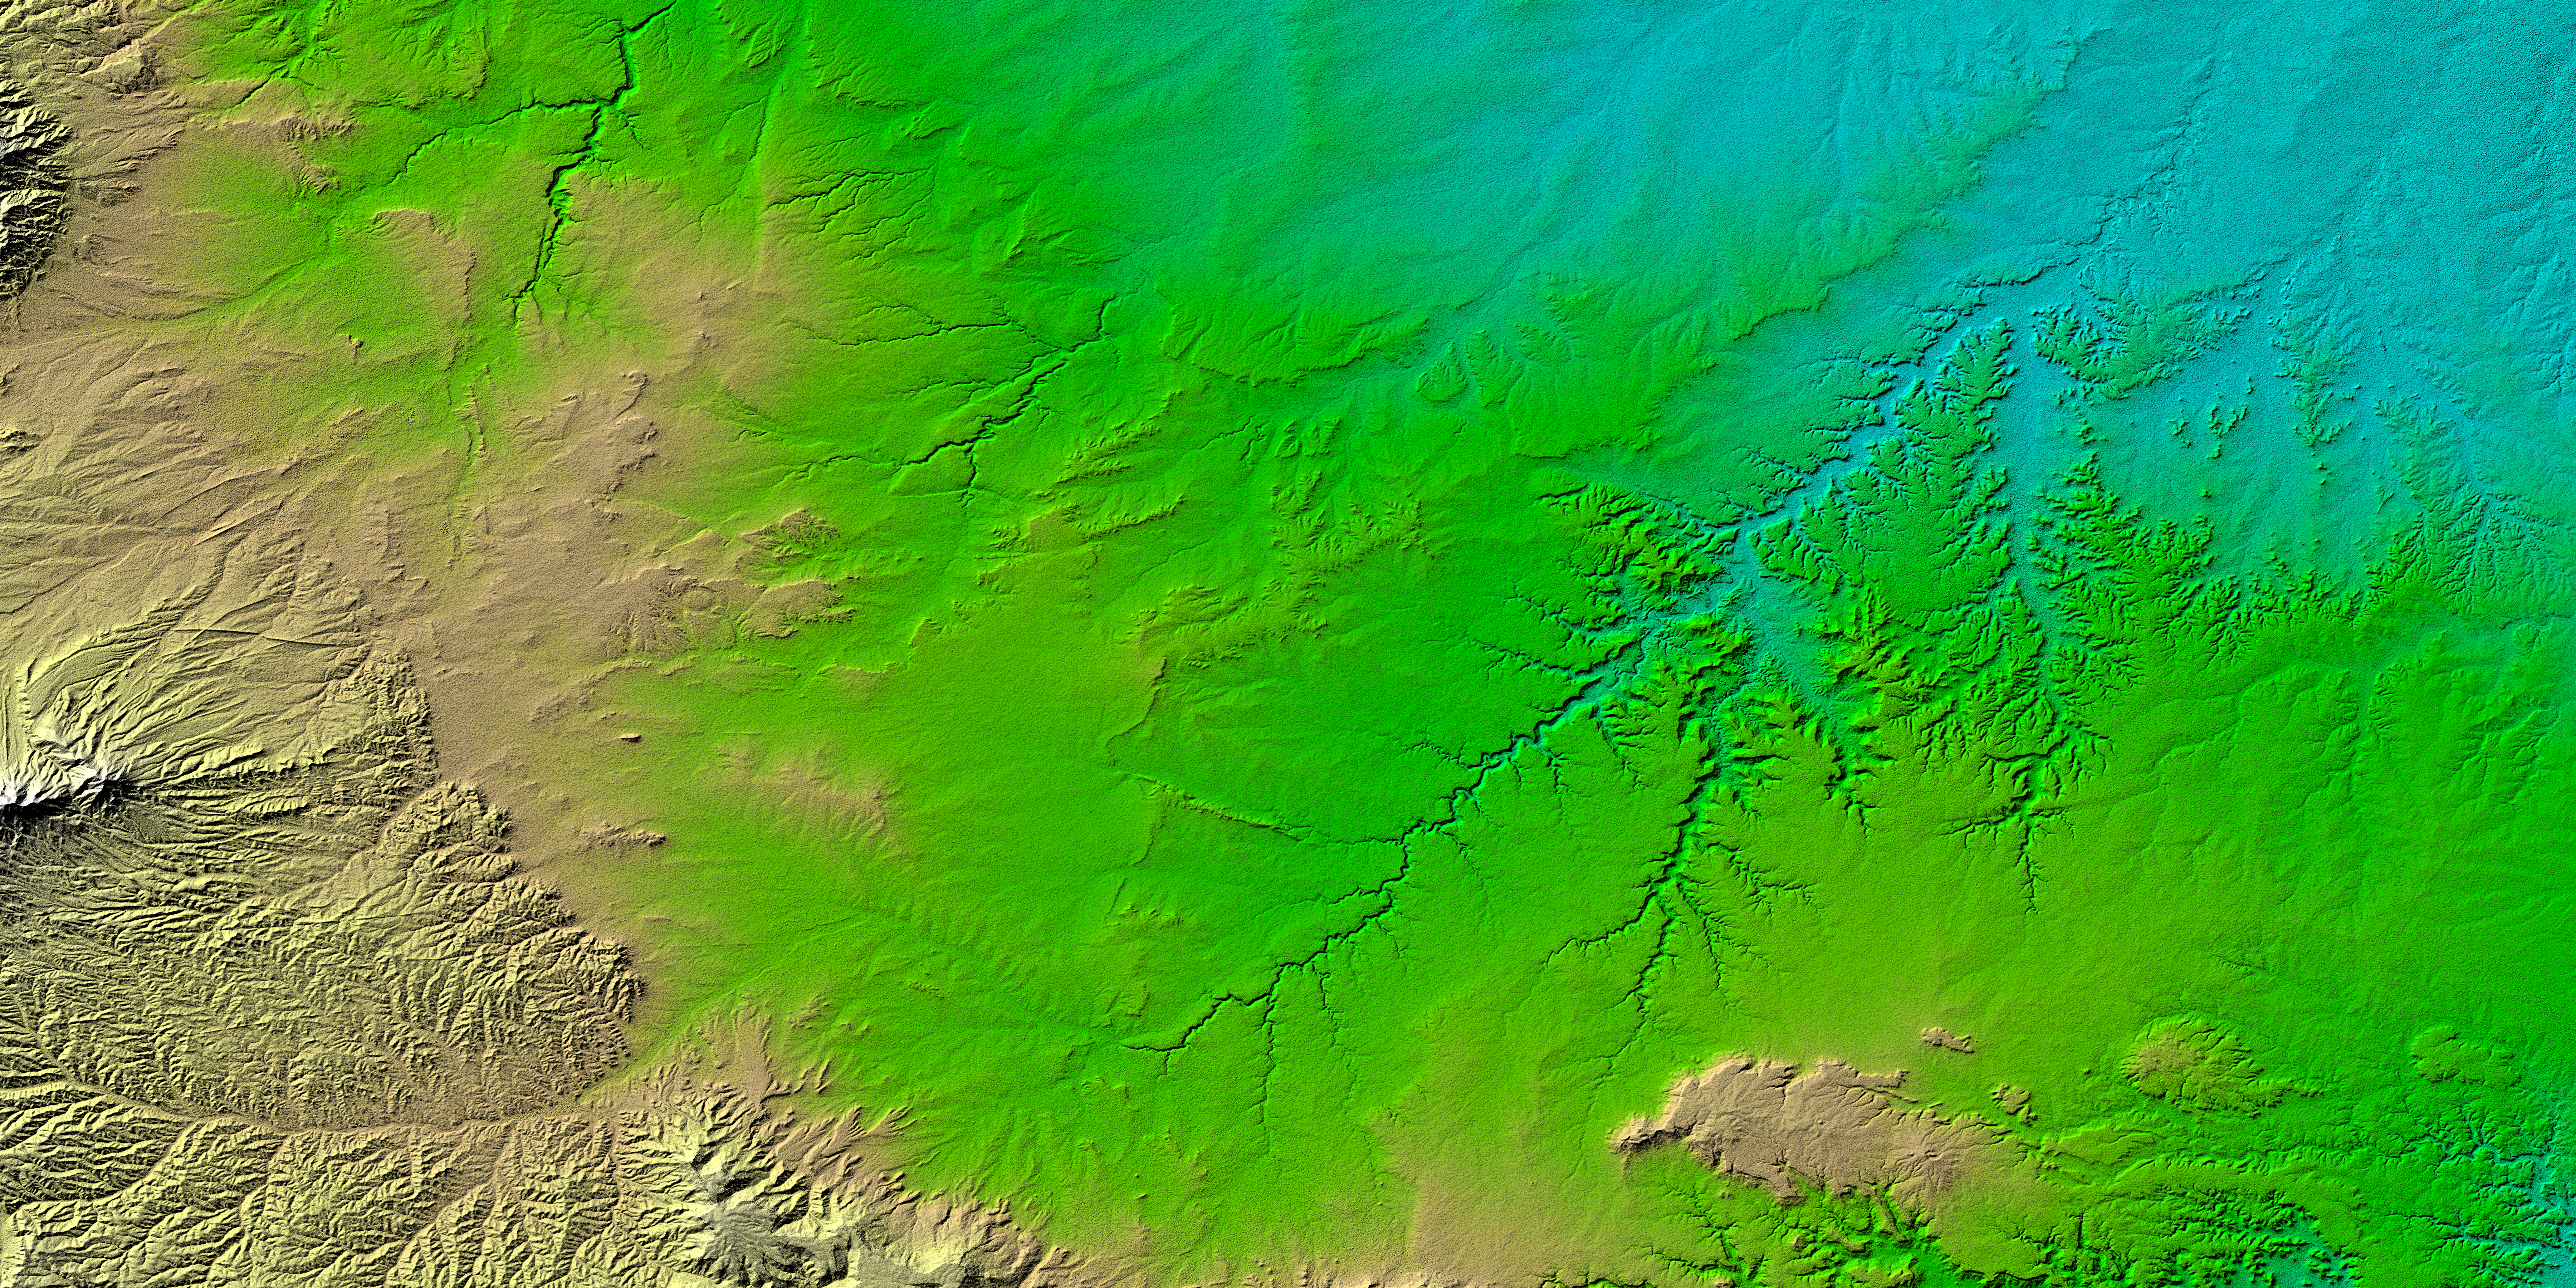

SRTM Colored Height and Shaded Relief: Piñon Canyon region, Colorado

Erosional features are prominent in this view of southern Colorado taken by the Shuttle Radar Topography Mission (SRTM). The area covers about 20,000 square kilometers and is located about 50 kilometers south of Pueblo, Colorado. The prominent mountains near the left edge of the image are the Spanish Peaks, remnants of a 20 million year old volcano. Rising 2,100 meters (7,000 ft) above the plains to the east, these igneous rock formations with intrusions of eroded sedimentary rock historically served as guiding landmarks for travelers on the Mountain Branch of the Santa Fe Trail.

Near the center of the image is the Piñon Canyon Maneuver Site, a training area for soldiers of the U.S. Army from nearby Fort Carson. The site supports a diverse ecosystem with large numbers of big and small game, fisheries, non-game wildlife, forest, range land and mineral resources. It is bounded on the east by the dramatic topography of the Purgatoire River Canyon, a 100 meter (328 foot) deep scenic red canyon with flowing streams, sandstone formations, and exposed geologic processes.

Two visualization methods were combined to produce this image: shading and color coding of topographic height. The shade image was derived by computing topographic slope in the northwest-southeast direction. Southern slopes appear bright and northern slopes appear dark. Color coding is directly related to topographic height, with blue and green at the lower elevations, rising through yellow and brown to white at the highest elevations.

Elevation data used in this image was acquired by the Shuttle Radar Topography Mission (SRTM) aboard the Space Shuttle Endeavour, launched on February 11, 2000. SRTM used the same radar instrument that comprised the Spaceborne Imaging Radar-C/X-Band Synthetic Aperture Radar (SIR-C/X-SAR) that flew twice on the Space Shuttle Endeavour in 1994. SRTM was designed to collect three-dimensional measurements of the Earth’s surface. To collect the 3-D data, engineers added a 60-meter-long (200-foot) mast, installed additional C-band and X-band antennas, and improved tracking and navigation devices. The mission is a cooperative project between the National Aeronautics and Space Administration (NASA), the National Imagery and Mapping Agency (NIMA) of the U.S. Department of Defense, and the German and Italian space agencies. It is managed by NASA’s Jet Propulsion Laboratory, Pasadena, CA, for NASA’s Earth Science Enterprise, Washington, DC.

Size: 177.8 x 111.3 kilometers ( 110.5 x 69.2 miles)
Location: 37.5 deg. North lat., 104 deg. West lon.
Orientation: North toward the top
Image Data: Shaded and colored SRTM elevation model
Original Data Resolution: SRTM 1 arcsecond (30 meters or 99 feet)
Date Acquired: February 2000

Credit: NASA/JPL/NIMA